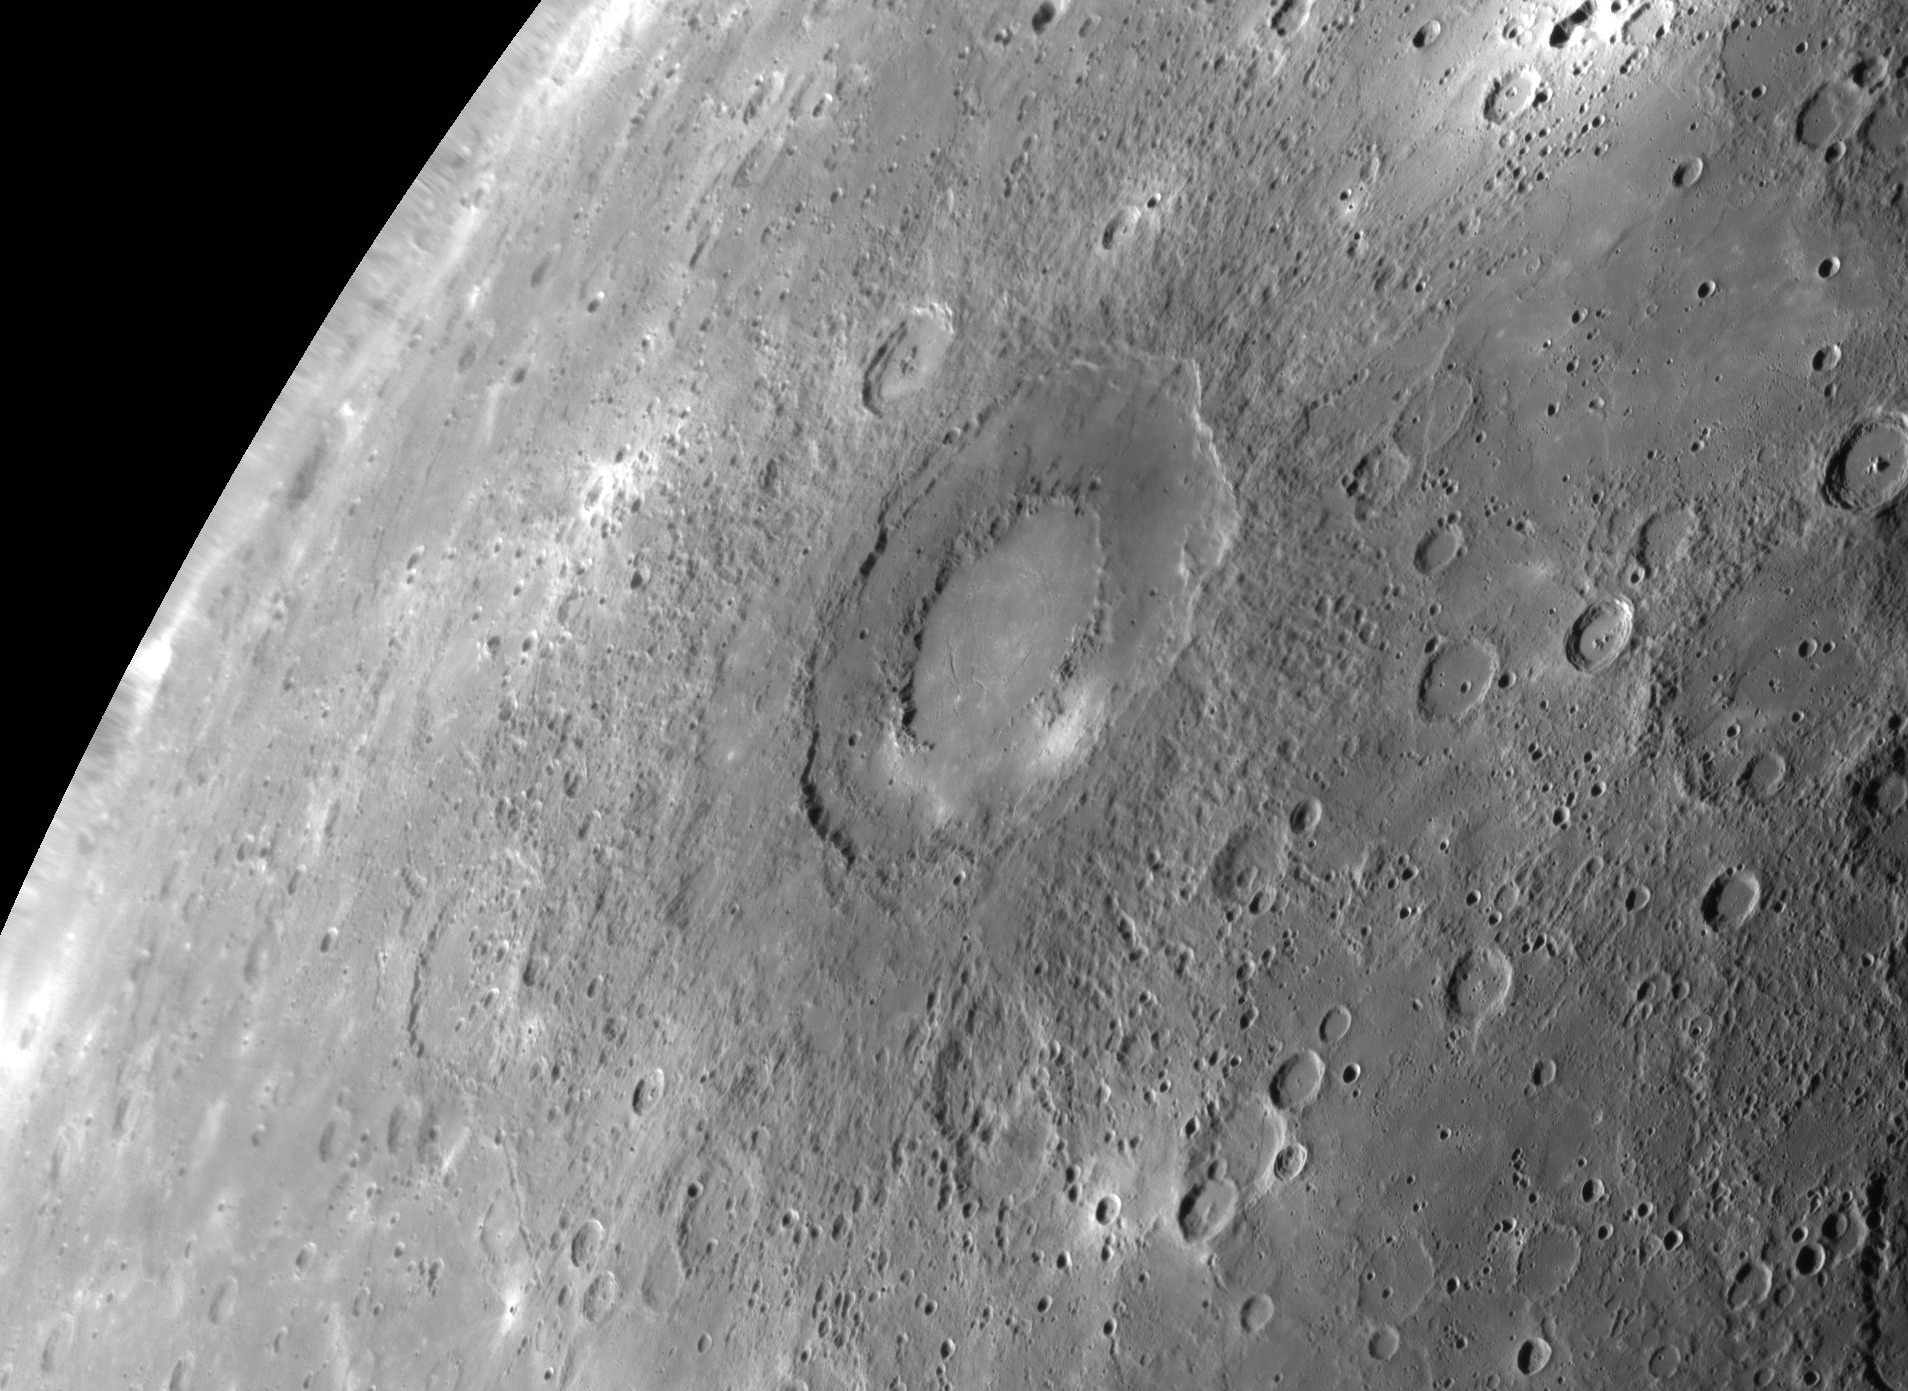

Rachmaninoff in Concert with Recently Named Craters on Mercury

The International Astronomical Union (IAU) recently approved the name Rachmaninoff for an intriguing double-ring basin on Mercury. This basin, first imaged in its entirety during MESSENGER’s third Mercury flyby, was quickly identified as a feature of high scientific interest, because of its fresh appearance, its distinctively colored interior plains, and the extensional troughs on its floor. At the NASA science update to the media on November 3, 2009, this then-unnamed basin featured prominently in the imaging results presented, with both an enhanced-color image and a reprojected mosaic released and discussed. The basin’s name honors the Russian composer, pianist, and conductor, Sergei Rachmaninoff (1873-1943). Rachmaninoff joins ten other names for Mercury craters approved this month.

Date Acquired: September 29, 2009
Instrument: Narrow Angle Camera (NAC) of the Mercury Dual Imaging System (MDIS)
Scale: The diameter of Rachmaninoff is 290 kilometers (180 miles)
Projection: This image is a portion of the NAC approach mosaic acquired during Mercury flyby 3.Shown here is an orthographic reprojection of that mosaic with a resolution of 500 meters/pixel (0.3 miles/pixel).

These images are from MESSENGER, a NASA Discovery mission to conduct the first orbital study of the innermost planet, Mercury. For information regarding the use of images, see the MESSENGER image use policy.

Credit: NASA/Johns Hopkins University Applied Physics Laboratory/Carnegie Institution of Washington